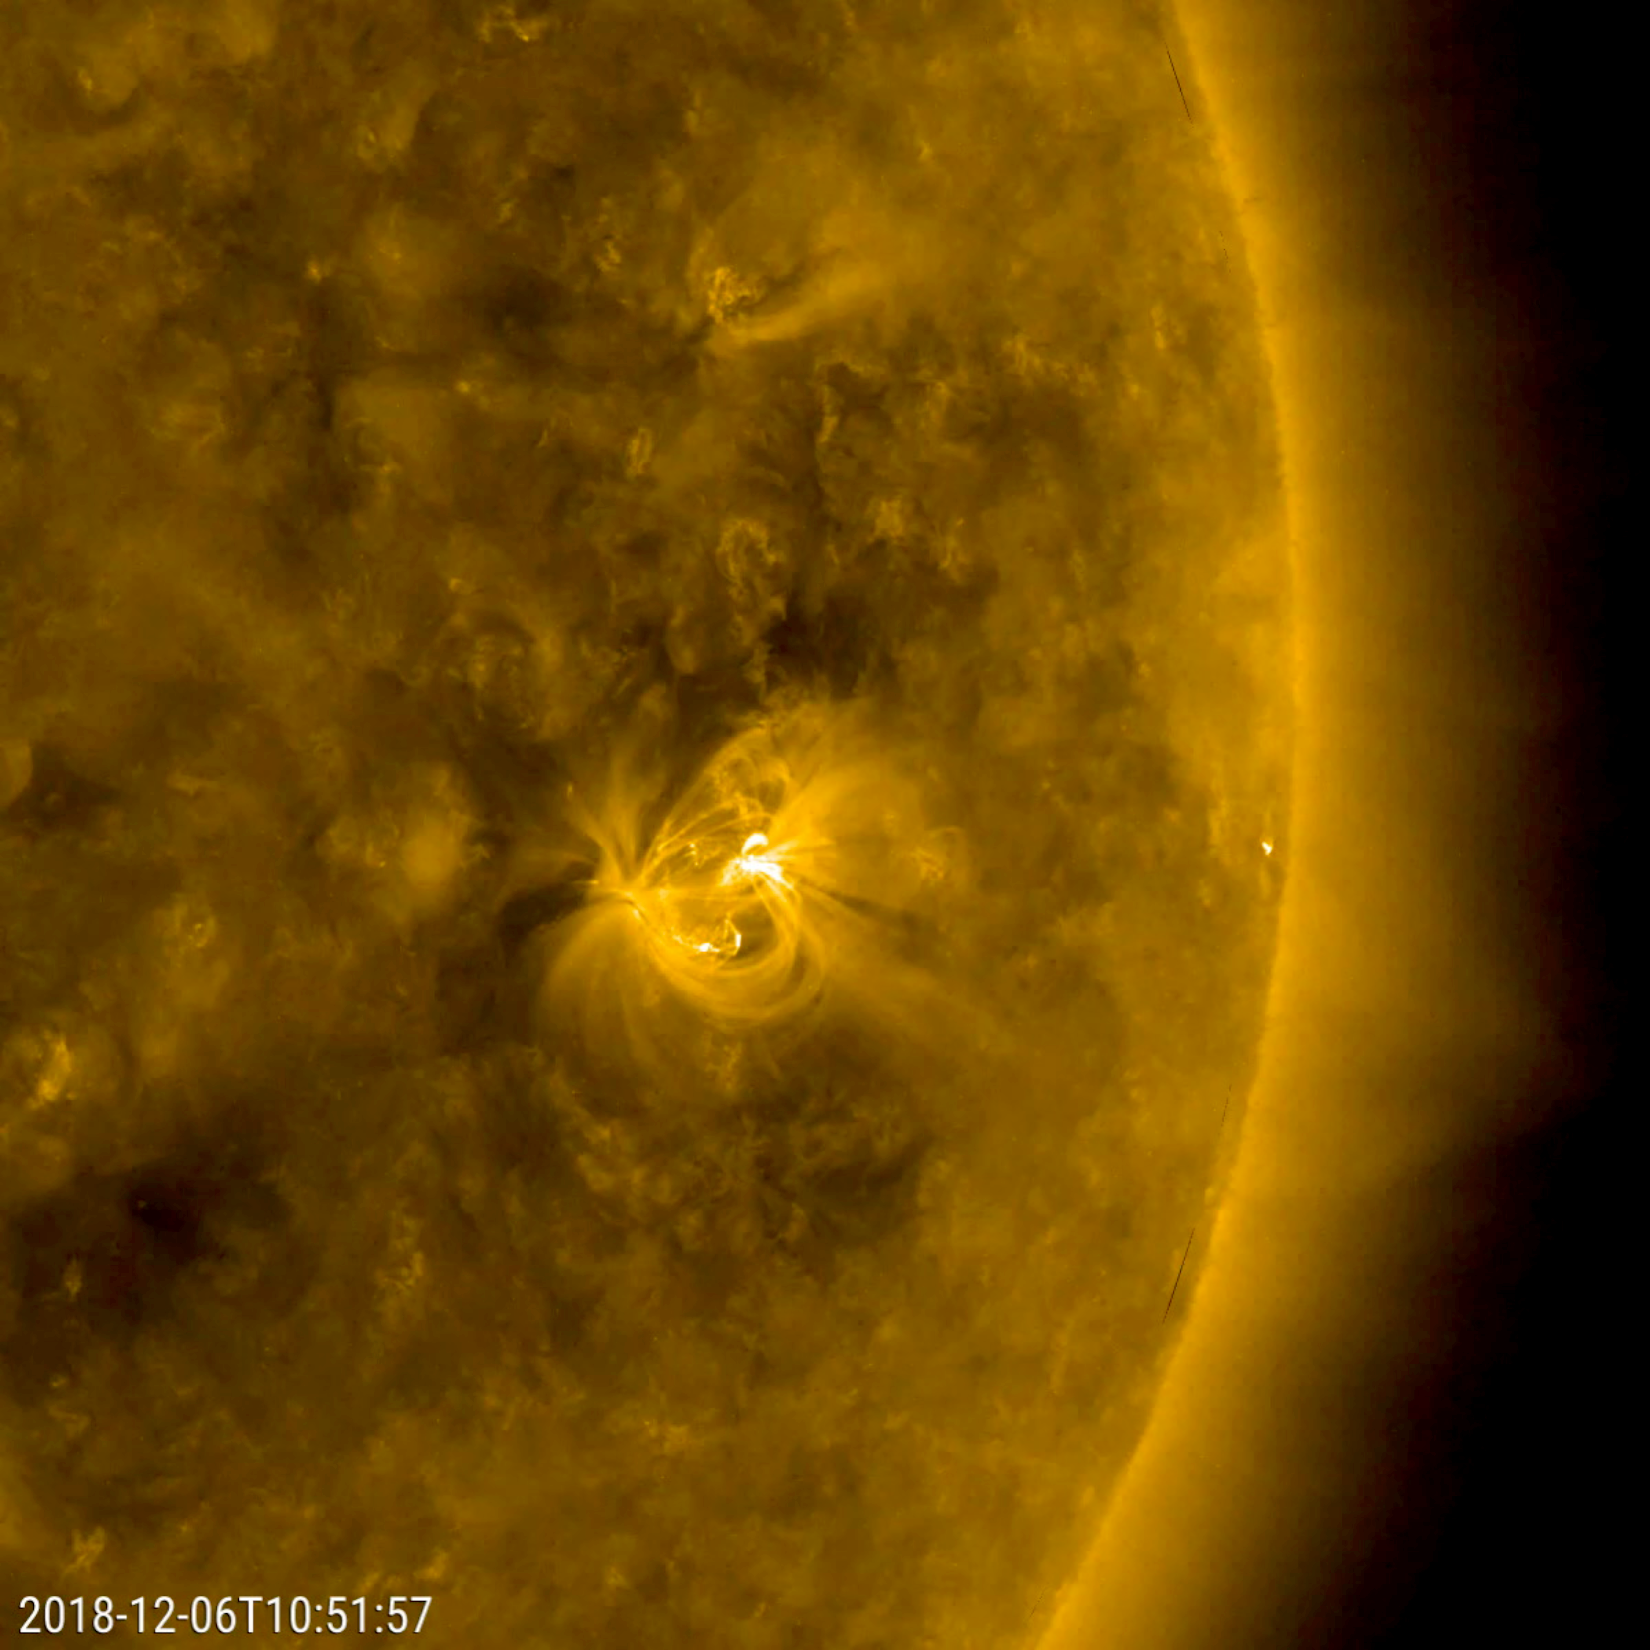

Solar Active Region’s Cameo Appearance

The only active region observed this week appeared on Dec. 5, 2018 and grew into an average size display of dynamic activity (Dec. 6-7, 2018). As viewed in a wavelength of extreme ultraviolet light, the region presented numerous magnetic loops of charged particles, rapidly changing their shapes and directions. As the sun is approaching its minimum level of activity in its 11 year solar cycle, we expect to see fewer and fewer active regions for quite a while. However, this active region is in the southern hemisphere of the Sun and has the North magnetic pole in the lead, so it is a sunspot of Solar Cycle 24.

Movies
PIA21211_OnlyAR171_big.mp4
PIA21211_OnlyAR171_sm.mp4

SDO is managed by NASA’s Goddard Space Flight Center, Greenbelt, Maryland, for NASA’s Science Mission Directorate, Washington. Its Atmosphere Imaging Assembly was built by the Lockheed Martin Solar Astrophysics Laboratory (LMSAL), Palo Alto, California.

Credit: NASA/GSFC/Solar Dynamics Observatory